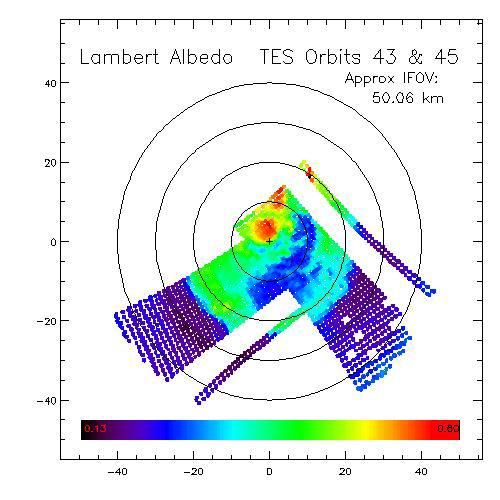

Dark Dry Ice on Southern Cap – Lambert Albedo Image

The early part of the Mars Global Surveyor mission provided good TES coverage of the Mars south polar region. These data allow mapping of the polar cap recession, surface and atmospheric temperatures, and albedo features found within the seasonal cap itself (Kieffer et al., 1998, Titus et al., 1998).

During the period observed, the seasonal south polar cap retreated continuously and asymmetrically around the geographic pole, much the way Viking observed in 1976-1977 (Kieffer et al., 1977). One of the most dominant albedo features on the seasonal cap is a region that appears almost as dark as bare ground, but yet remains cold. We refer to this region, generally located between latitudes 85°S and 75°S and longitudes 150°W and 310°W, as the Cryptic region.

A re-examination of the IRTM data revealed that the Cryptic region was not unique to the TES era, but also was quite apparent during the Viking era. Interesting enough, Antoniadi (Blunck, 1977) observed dark regions forming on the season cap that loosely correlates to the Cryptic region: Depressio Magna (1909) and Depressio Parva (1929). These depressios were located at 270° W, 78°S and 166° W, 76°S, respectively.

Analysis of both the TES and IRTM data indicate that the Cryptic region is unique in its thermophysical properties relative to the rest of the cap. The region is a repeatable event that occupies the same general area from year to year. It is darker and slightly warmer than the rest of the south polar cap. Even though the Cryptic region is slightly warmer, it must still be CO2 buffered since it remains “cold” for several days.

Spectral analysis of the TES longward of the 15 micron atmospheric band shows that the Cryptic region shows less spectral than the rest of the polar cap. This suggests that the region may be composed of “ice,” as opposed to snow or frost (Hansen, 1998). Further spectral analysis on going.

This image is a map of TES data, showing Lambert albedo of the south polar cap. The image is a composite from the first rolls of orbit 43 (Ls =219.2°, Nov 17, 1997) and orbit 45 (Ls=220.8°, Nov 20, 1997). The Cryptic region is the blue area curving along the 80°S latitude line. The region shows up in the thermal image (PIA02333) as only slightly warmer than the rest of the polar cap, but still too cold to be bare ground.

Credit: NASA/JPL/USGS Flagstaff